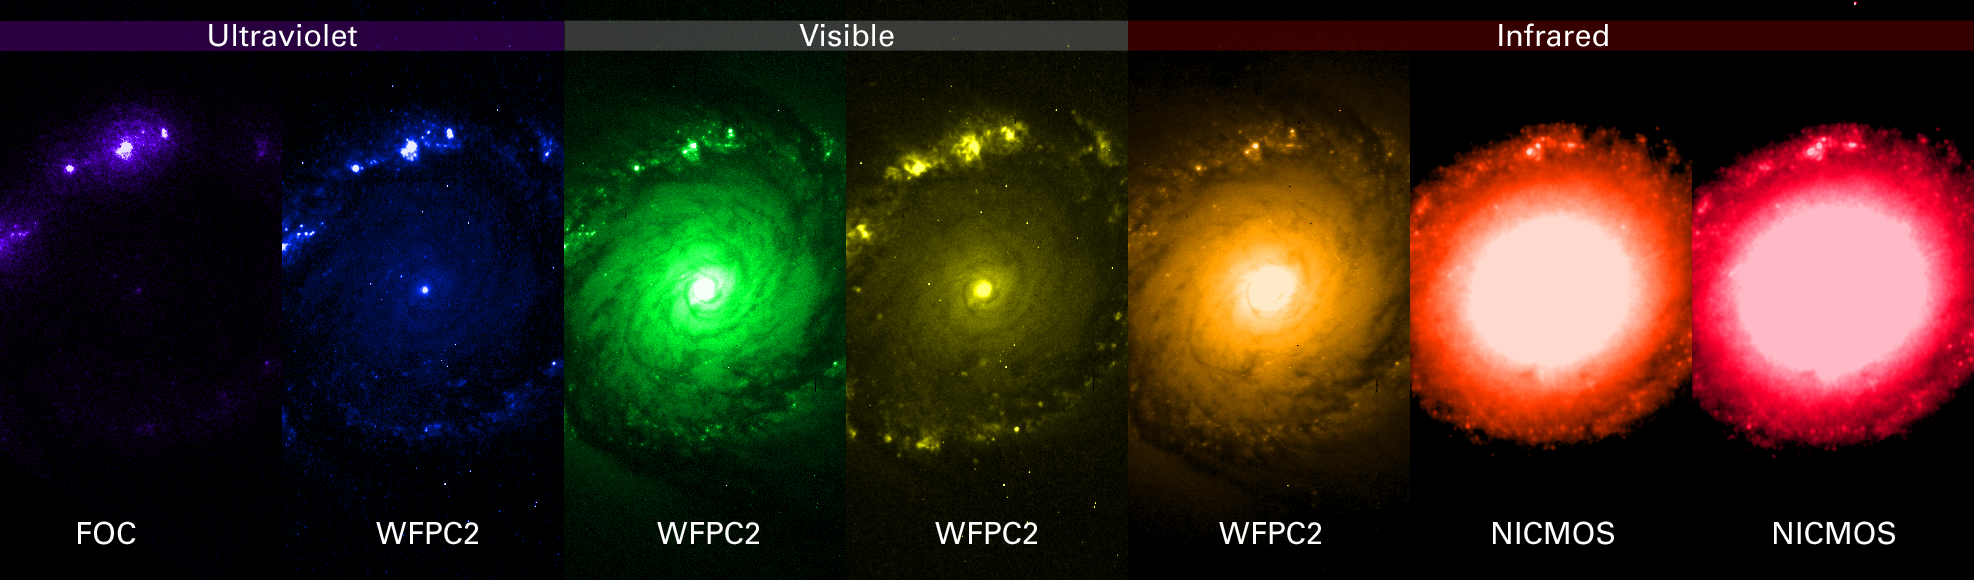

NGC 1512 in Multiple Wavelengths

Astronomers used this panel of single-color images to construct the colorful picture of the ring of star clusters surrounding the core of the galaxy NGC 1512. These pictures were taken by the NASA Hubble Space Telescope's Faint Object Camera (FOC), Wide Field and Planetary Camera 2 (WFPC2), and the Near Infrared Camera and Multi-Object Spectrometer (NICMOS).

Each image represents a specific color or wavelength region of the spectrum, from ultraviolet to near infrared, and shows the wide wavelength region covered by Hubble. Celestial bodies emit light in a variety of wavelengths, anywhere from gamma rays to radio waves. Astronomers chose these colors to emphasize important details in the ring of young star clusters surrounding the core.

Credit: NASA, ESA, and D. Maoz (Tel-Aviv University and Columbia University)